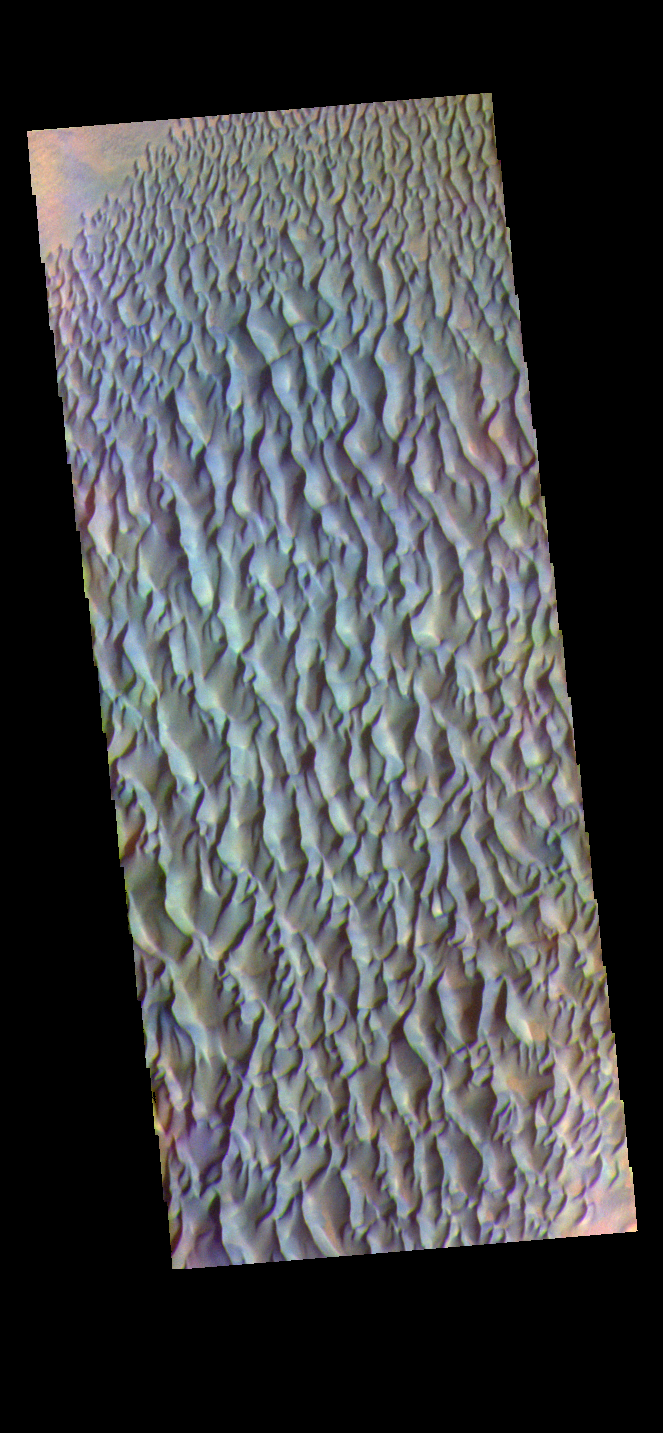

Proctor Crater Dunes – False Color

The THEMIS VIS camera contains 5 filters. The data from different filters can be combined in multiple ways to create a false color image. These false color images may reveal subtle variations of the surface not easily identified in a single band image. Today’s false color image shows sand dunes within Proctor Crater. These dunes are composed of basaltic sand that has collected in the bottom of the crater. The topographic depression of the crater forms a sand trap that prevents the sand from escaping. Dune fields are common in the bottoms of craters on Mars and appear as dark splotches that lean up against the downwind walls of the craters. Dunes are useful for studying both the geology and meteorology of Mars. The sand forms by erosion of larger rocks, but it is unclear when and where this erosion took place on Mars or how such large volumes of sand could be formed. The dunes also indicate the local wind directions by their morphology. In this case, there are few clear slipfaces that would indicate the downwind direction. The crests of the dunes also typically run north-south in the image. This dune form indicates that there are probably two prevailing wind directions that run east and west (left to right and right to left). Proctor Crater is located in Noachis Terra and is 172km (107miles) in diameter.

Credit: NASA/JPL-Caltech/ASU